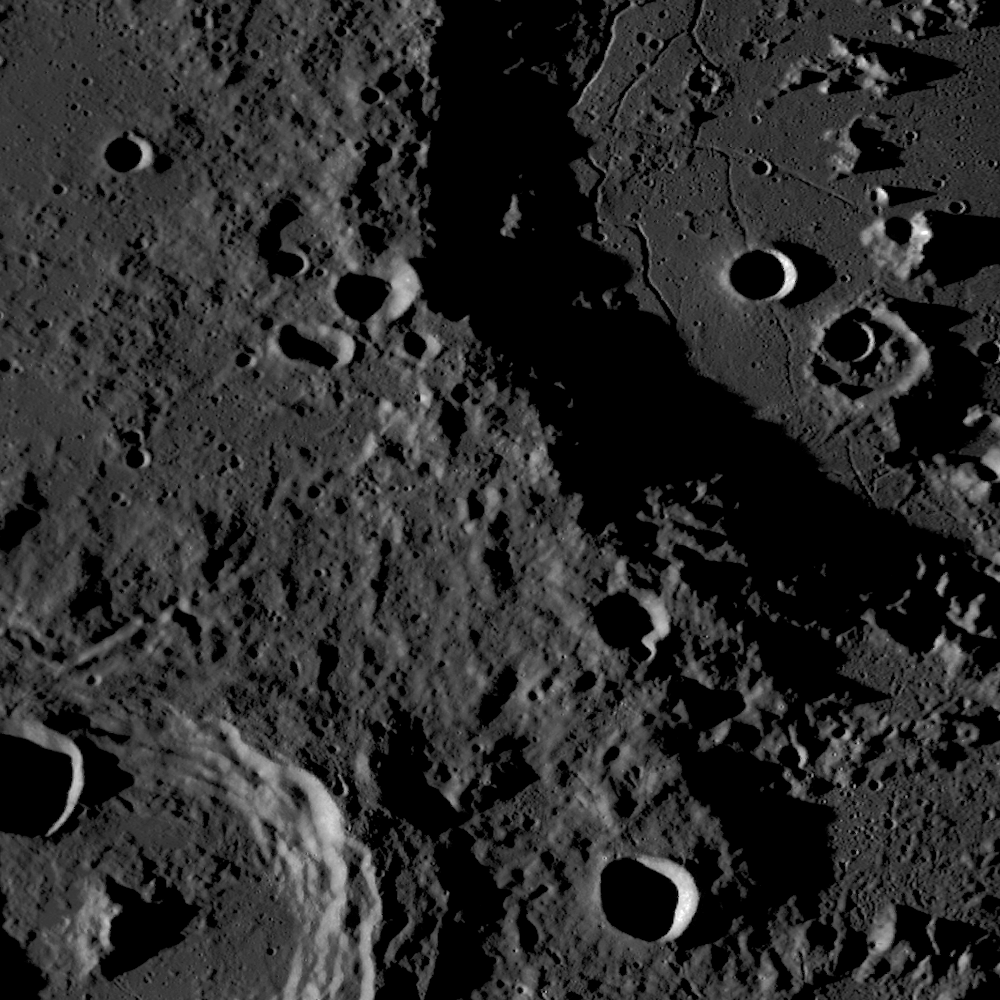

Mapping the Moon with the Wide Angle Camera

Mosaic of a floor-fractured crater, acquired by the Wide Angle Camera 560 nm filter. Scene is approximately 160 km across.

WAC images that went into this mosaic were acquired on July 8, 2009. On the bottom left is Hahn crater (approximately 80 km in diameter), with its terraced walls that form as material slumps down the sides and central peak that rebounds from depth during the impact process. A portion of the large impact crater Gauss (170 km in diameter; 35.7 degrees N, 79.0 degrees E) is in the upper right corner. Its floor appears to have been flooded with lava, which solidified and later fractured. The presence of these irregular cracks may be due to the intrusion of magma, which disrupted the crater floor as it rose and eventually stalled beneath the surface. If the material on the floor is due to extrusive volcanism, the color filters of the WAC will help to determine its composition relative to the surrounding terrain. The Narrow Angle Cameras (NACs) will allow us to see small vents and pyroclastic deposits that often occur in similar floor-fractured craters, helping to confirm that these cracks are due to volcanic activity beneath the crater.

NASA’s Goddard Space Flight Center built and manages the mission for the Exploration Systems Mission Directorate at NASA Headquarters in Washington. The Lunar Reconnaissance Orbiter Camera was designed to acquire data for landing site certification and to conduct polar illumination studies and global mapping. Operated by Arizona State University, the LROC facility is part of the School of Earth and Space Exploration (SESE). LROC consists of a pair of narrow-angle cameras (NAC) and a single wide-angle camera (WAC). The mission is expected to return over 70 terabytes of image data.

Credit: NASA/GSFC/Arizona State University